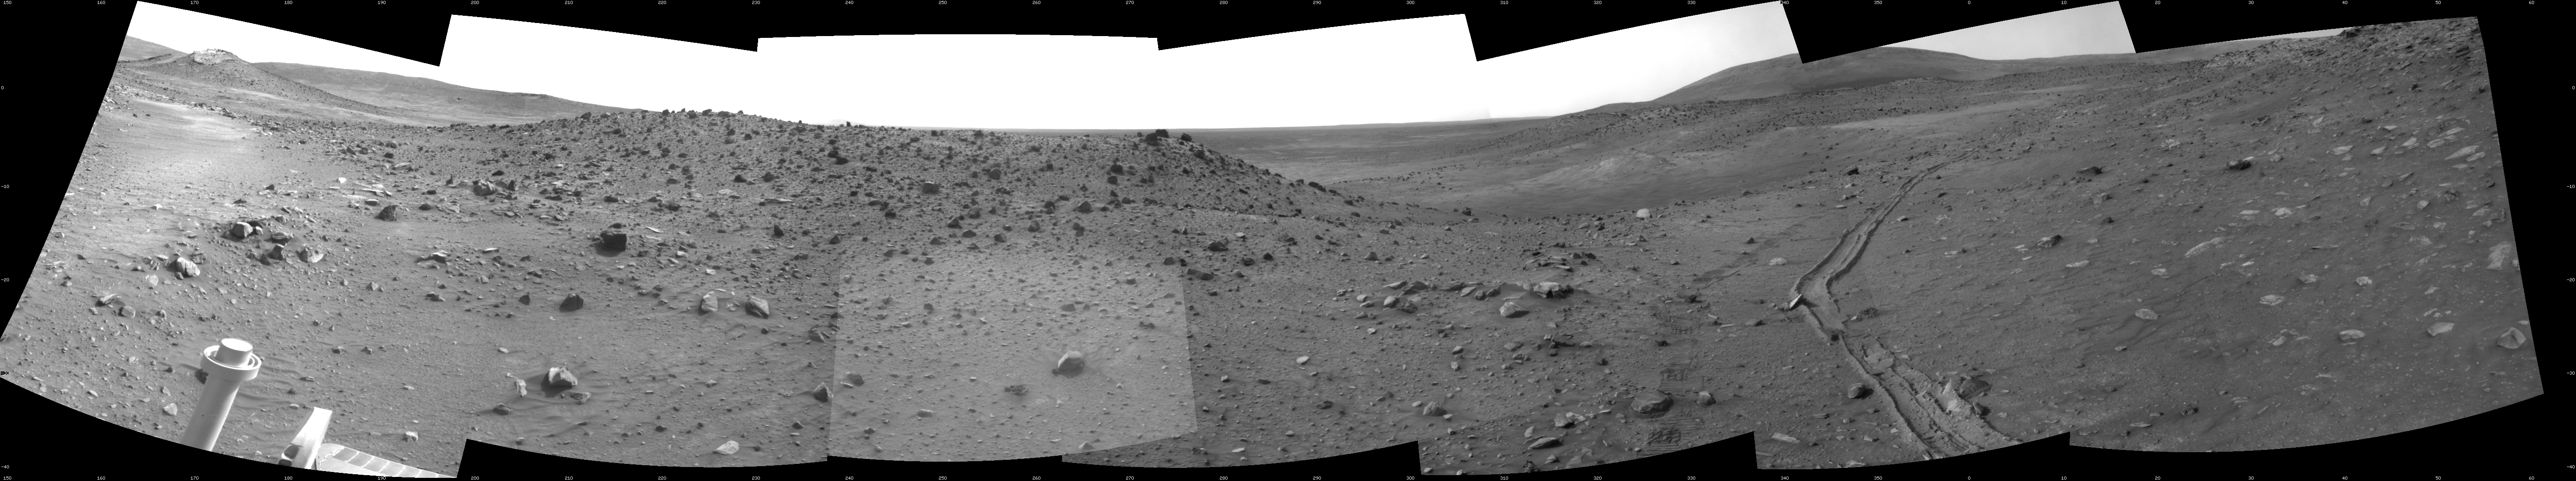

Spirit’s View from “Troy”

This scene combines seven frames taken by the navigation camera on NASA’s Mars Exploration Rover Spirit during the 1,891st Martian day, or sol, of Spirit’s mission on Mars (April 28, 2009). It covers a vista from south-southeast on the left to northeast on the right.

This view is from the position Spirit reached with a drive that moved the rover only about 14 centimeters (5.5 inches) earlier on Sol 1891. Spirit’s wheels had started to sink into local soil on Sol 1886 (April 23, 2009). After Sol 1891, the rover team attempted five more drives with Spirit through Sol 1899 (May 6, 2009), moving the rover only a few centimeters in all, and detecting wheel slippage in excess of 99 percent before deciding to suspend further driving by Spirit until potential maneuvers had been thoroughly evaluated with a test rover on Earth.

The site from which Spirit obtained this view has been informally named “Troy.” Layers of differently hued soil uncovered by the sinking wheels became the subject of intense analysis by the instruments on Spirit’s robotic arm.

On the horizon at the left edge of this view is a mound capped with light-toned rock and called “Von Braun,” a possible destination for Spirit to investigate in the future. Between Von Braun and the center of the image is a ridge called “Tsiolkovsky.” The hill on the horizon to the right is Husband Hill, where Spirit reached the summit in 2005. Tracks receding toward the north were created as Spirit drove southward toward Troy, driving backward and dragging its right-front wheel, which has been inoperable for more than three years. For scale, the distance between the parallel wheel tracks is about 1 meter (about 40 inches).

This view is presented as a cylindrical projection with geometric seam correction.

Credit: NASA/JPL-Caltech